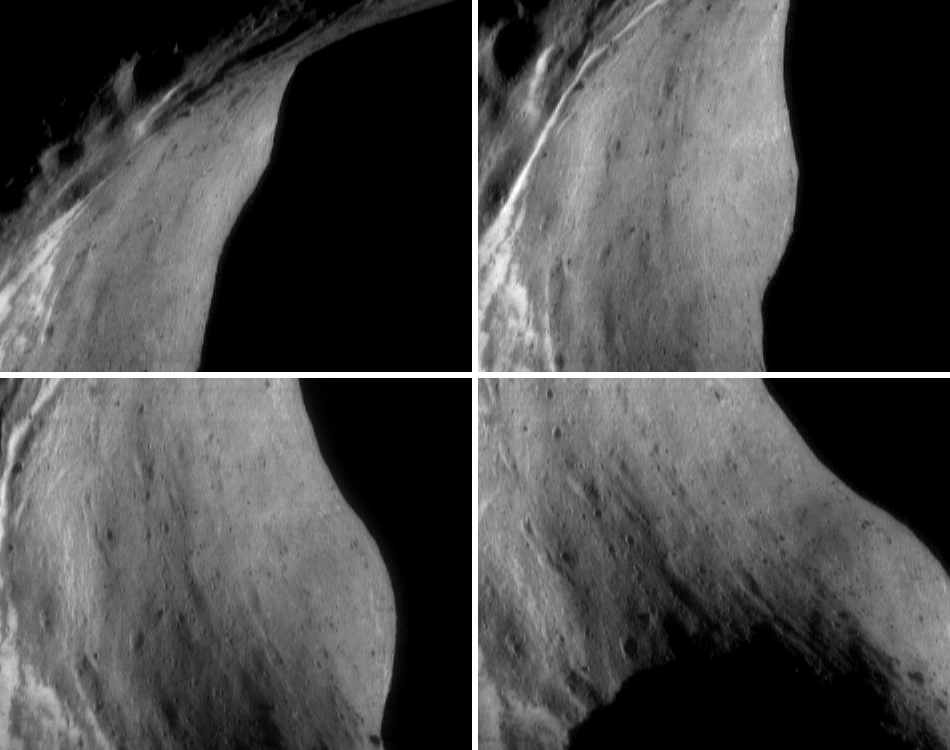

Tracking a Feature on Eros

One of the strategies for characterizing the small-scale surface features on Eros is to photograph the same features under different lighting. Pictures taken with the Sun high in the sky show variations in the brightness of surface materials, while those taken when the Sun is low in the sky show morphology. Under a low Sun, the asteroid’s rotation moves the direction of illumination, and linear features with different orientations are highlighted at different geometries.

A way to combine these measurements is in a “feature track,” during which NEAR Shoemaker’s camera is trained on a single site while the Sun moves through the sky. These four pictures were taken 18 minutes apart on October 7, 2000, during a feature track aimed at the inside of Eros’ saddle region. The spacecraft was orbiting at an altitude of 103 kilometers (64 miles). Each frame is about 4.7 kilometers (2.9 miles) across. Variations in surface brightness are most conspicuous in the top two frames, whereas shallow grooves trending from the lower right to upper left are most easily seen in the bottom frames.

Built and managed by The Johns Hopkins University Applied Physics Laboratory, Laurel, Maryland, NEAR was the first spacecraft launched in NASA’s Discovery Program of low-cost, small-scale planetary missions. See the NEAR web page at http://near.jhuapl.edu/ for more details.

Credit: NASA/JPL/JHUAPL